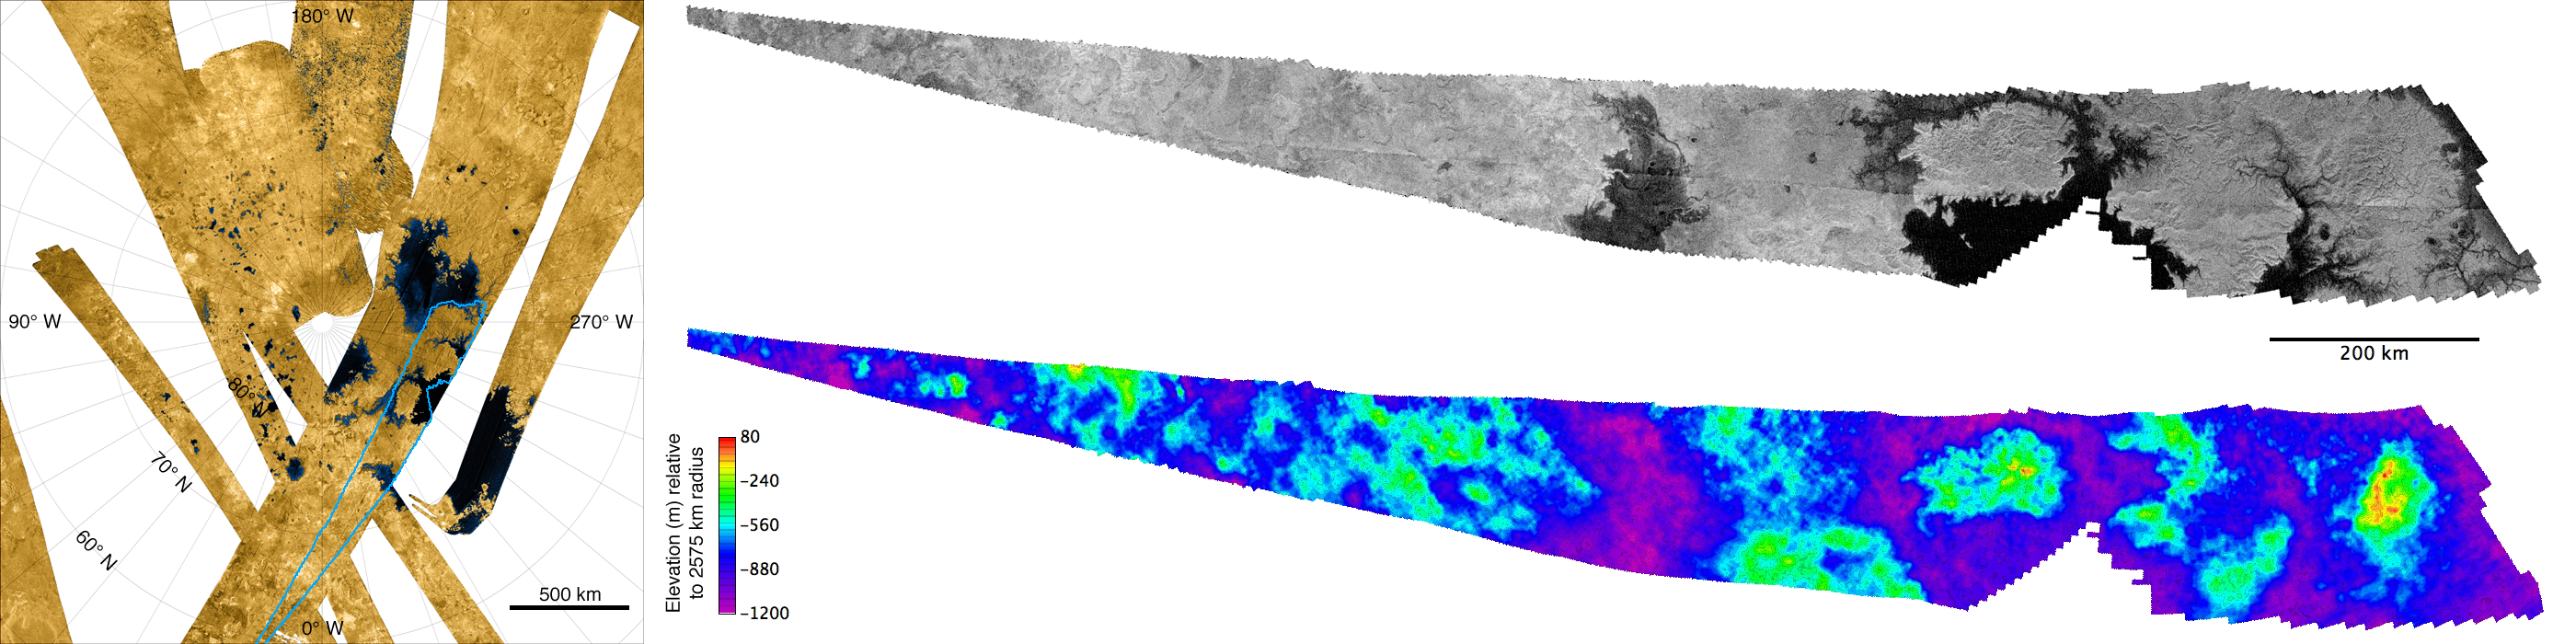

Topographic Map of Titan’s North Polar Region

The image is the first topographic map of part of Titan’s north polar region.

The false-color mosaic on the left was produced from overlapping stereo images from the Cassini radar instrument and depicts Titan’s north polar region including several of its largest “seas.” The mosaic (see PIA10008 for a larger version) has been false-colored to emphasize the contrast between radar-dark areas believed to be lakes and seas (shown in blue and black) and the relatively radar-bright dry land areas (shown in shades of brown). The material filling the dark areas is most likely a mixture of liquid methane, ethane and dissolved nitrogen.

The two “knife-shaped” images to the right are actually blowups of a region in the mosaic of radar images outlined in blue. This region is 1,700 by 200 kilometers (1,050 by 125 miles) in area.

The upper right insert depicts the synthetic aperture radar image obtained during Cassini’s April 11, 2007, flyby. It shows multiple dark estuaries including a large island in the eastern half. Extensive dendritic (branching) systems of channels appear to feed into these estuaries. The western portion includes what appear to be steep-sided depressions. These have been hypothesized to be volcanic in origin, or alternatively to be the result of dissolution of surface materials by fluids.

The lower right insert is the topographic map which combined data from the April 11, 2007, flyby with that of a previous flyby on February 22 of the same year. The result clearly shows that the bright areas are high relative to the darker areas believed to be liquid filled. The elevations—indicated by color—are relative to the mean for Titan’s radius of 2,575 kilometers (1,600 miles). The total range of elevations is only about 1.3 kilometers (0.8 miles), so that surface slopes are very gentle, a few degrees or less.

The Cassini-Huygens mission is a cooperative project of NASA, the European Space Agency and the Italian Space Agency. The Jet Propulsion Laboratory, a division of the California Institute of Technology in Pasadena, manages the mission for NASA’s Science Mission Directorate, Washington, D.C. The Cassini orbiter was designed, developed and assembled at JPL. The radar instrument was built by JPL and the Italian Space Agency, working with team members from the United States and several European countries.

Credit: NASA/JPL-Caltech/ASI/USGS